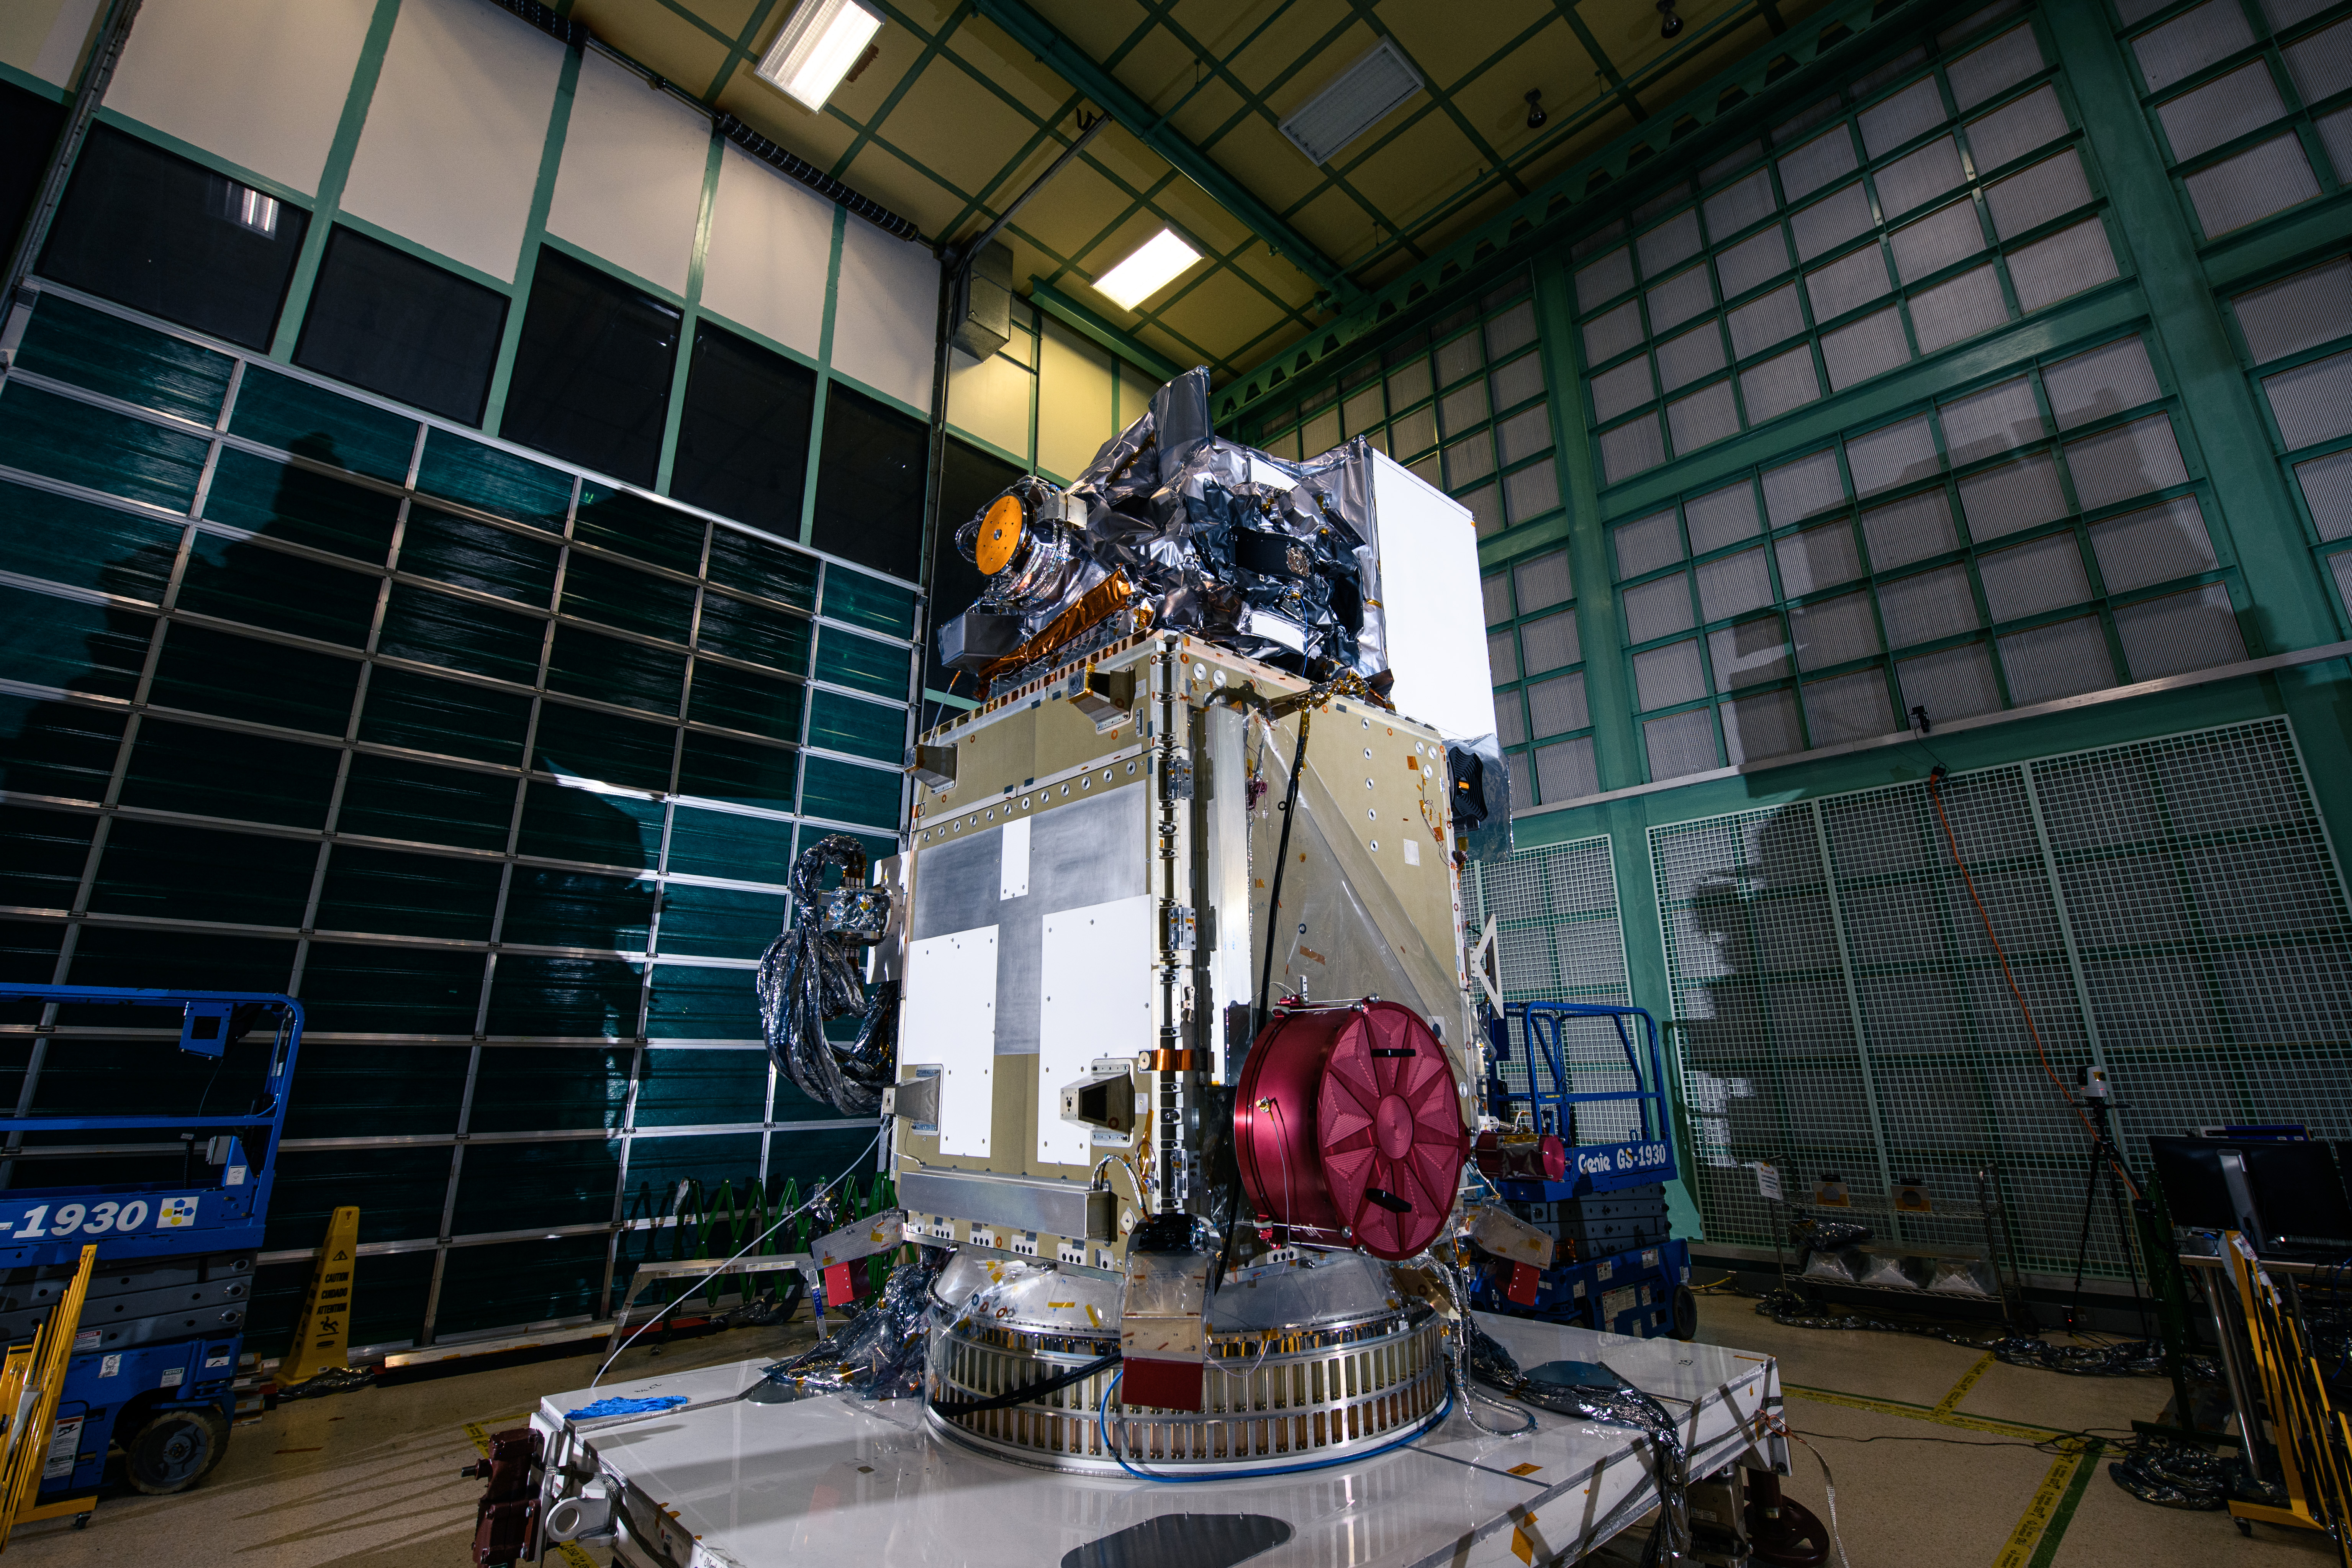

OCI Installed to PACE Spacecraft

The Ocean Color Instrument (OCI) is installed on the Plankton, Aerosol, Cloud, ocean Ecosystem (PACE) observatory spacecraft. OCI is a highly advanced optical spectrometer that will be used to measure properties of light over portions of the electromagnetic spectrum. It will enable continuous measurement of light at finer wavelength resolution than previous NASA satellite sensors, extending key system ocean color data records for climate studies. OCI is PACE's primary sensor built at Goddard Space Flight Center in Greenbelt, MD.

Credit: NASA/Denny Henry